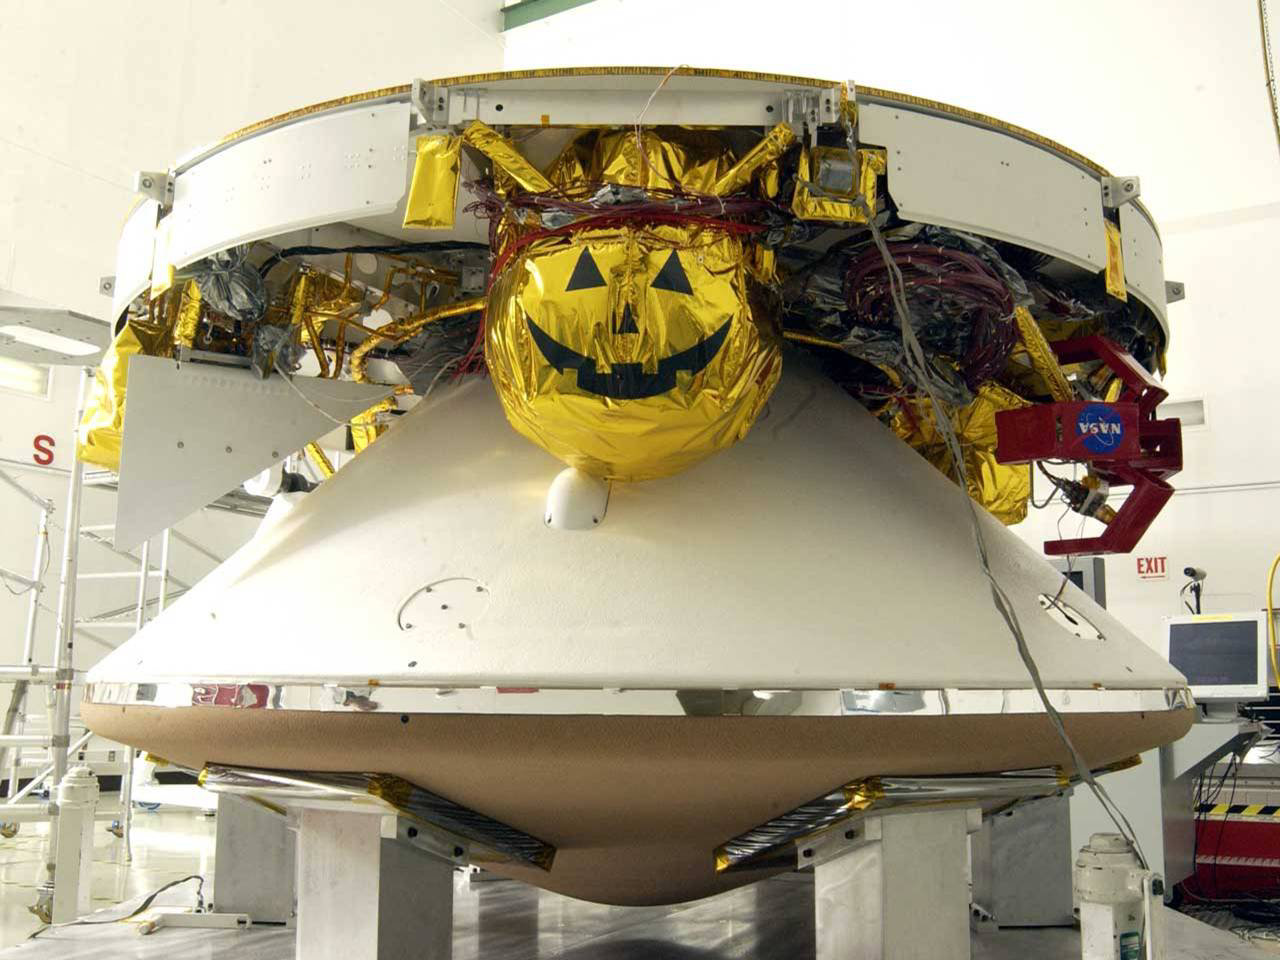

Mars Exploration Rover

December 5, 2002

Mars Exploration Rover (MER) spacecraft — areoshell (encapsulating the rover and lander) plus cruise stage.

Credit: NASA/JPL